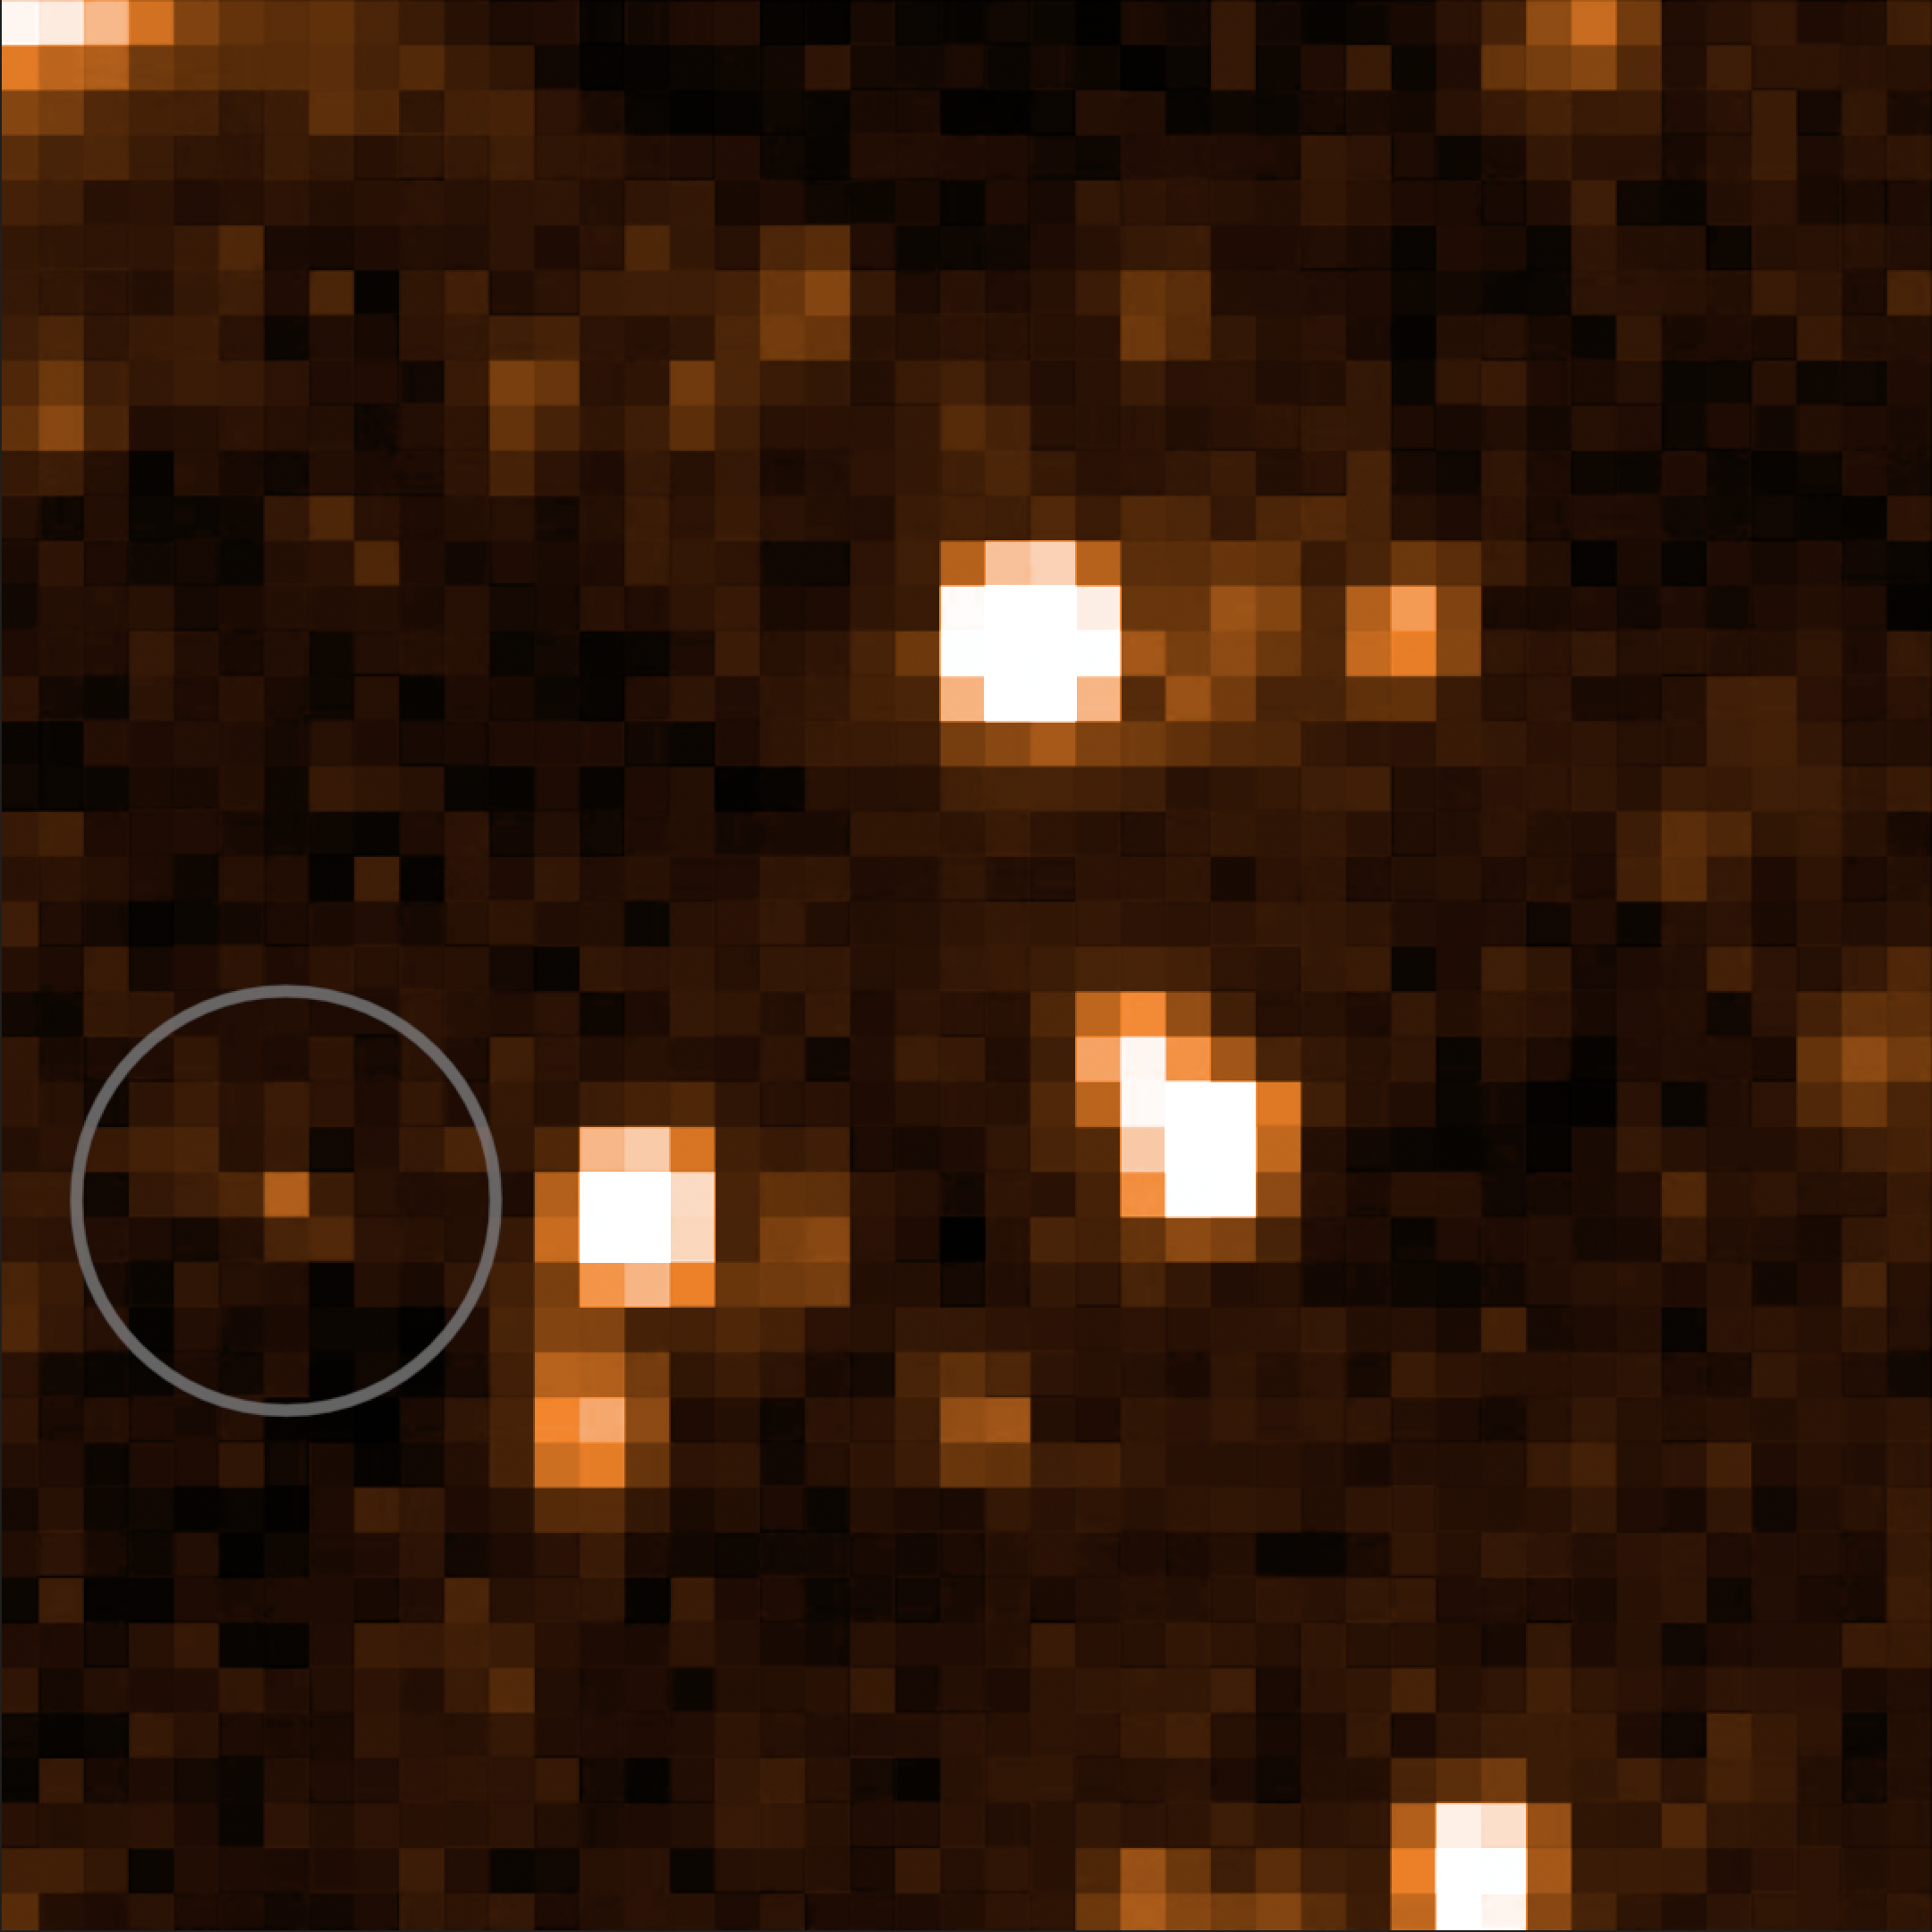

The Accident

Can you see the dark spot moving in the bottom left corner of the screen? It’s a brown dwarf nicknamed “The Accident,” which was discovered by citizen scientist Dan Caselden. It had slipped past typical searches because it doesn’t look like any other known brown dwarfs.

Credit: NASA/JPL-Caltech